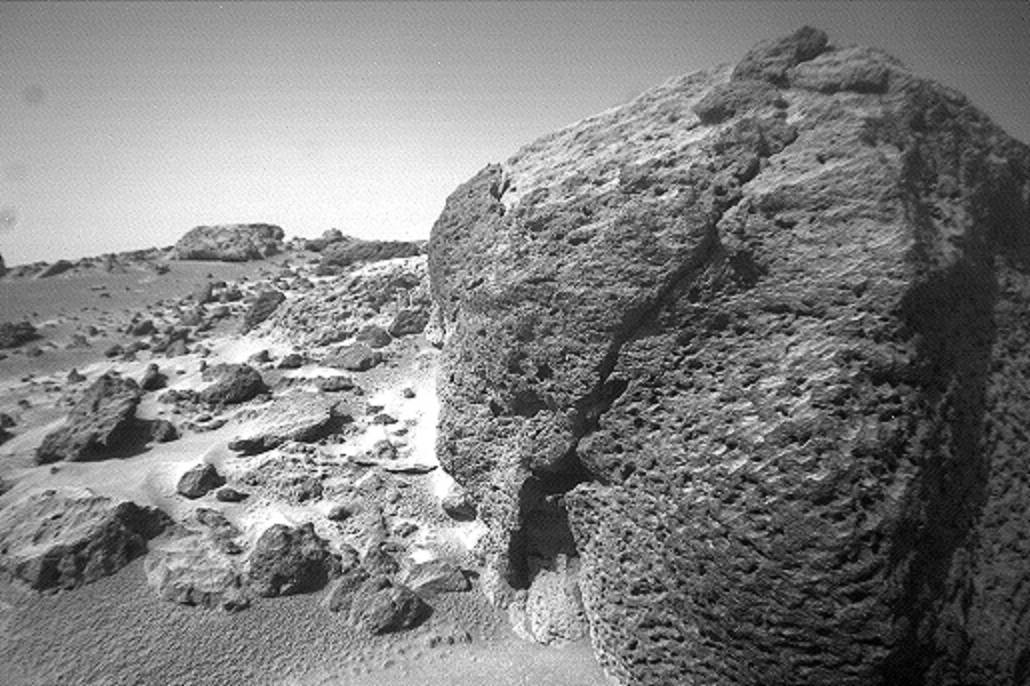

Close-up view of “Chimp”

This view of the rock “Chimp” was acquired by the Sojourner rover’s right front camera on Sol 74 (September 17). A large crack, oriented from lower left to upper right, is visible in the rock. A dark crust appears to cover Chimp in some areas whereas other parts of the rock have a lighter shading. A boundary between the two regions is clearly seen in the upper left part of Chimp.

Mars Pathfinder is the second in NASA’s Discovery program of low-cost spacecraft with highly focused science goals. The Jet Propulsion Laboratory, Pasadena, CA, developed and manages the Mars Pathfinder mission for NASA’s Office of Space Science, Washington, D.C. JPL is a division of the California Institute of Technology (Caltech).

Photojournal note: Sojourner spent 83 days of a planned seven-day mission exploring the Martian terrain, acquiring images, and taking chemical, atmospheric and other measurements. The final data transmission received from Pathfinder was at 10:23 UTC on September 27, 1997. Although mission managers tried to restore full communications during the following five months, the successful mission was terminated on March 10, 1998.

Credit: NASA/JPL